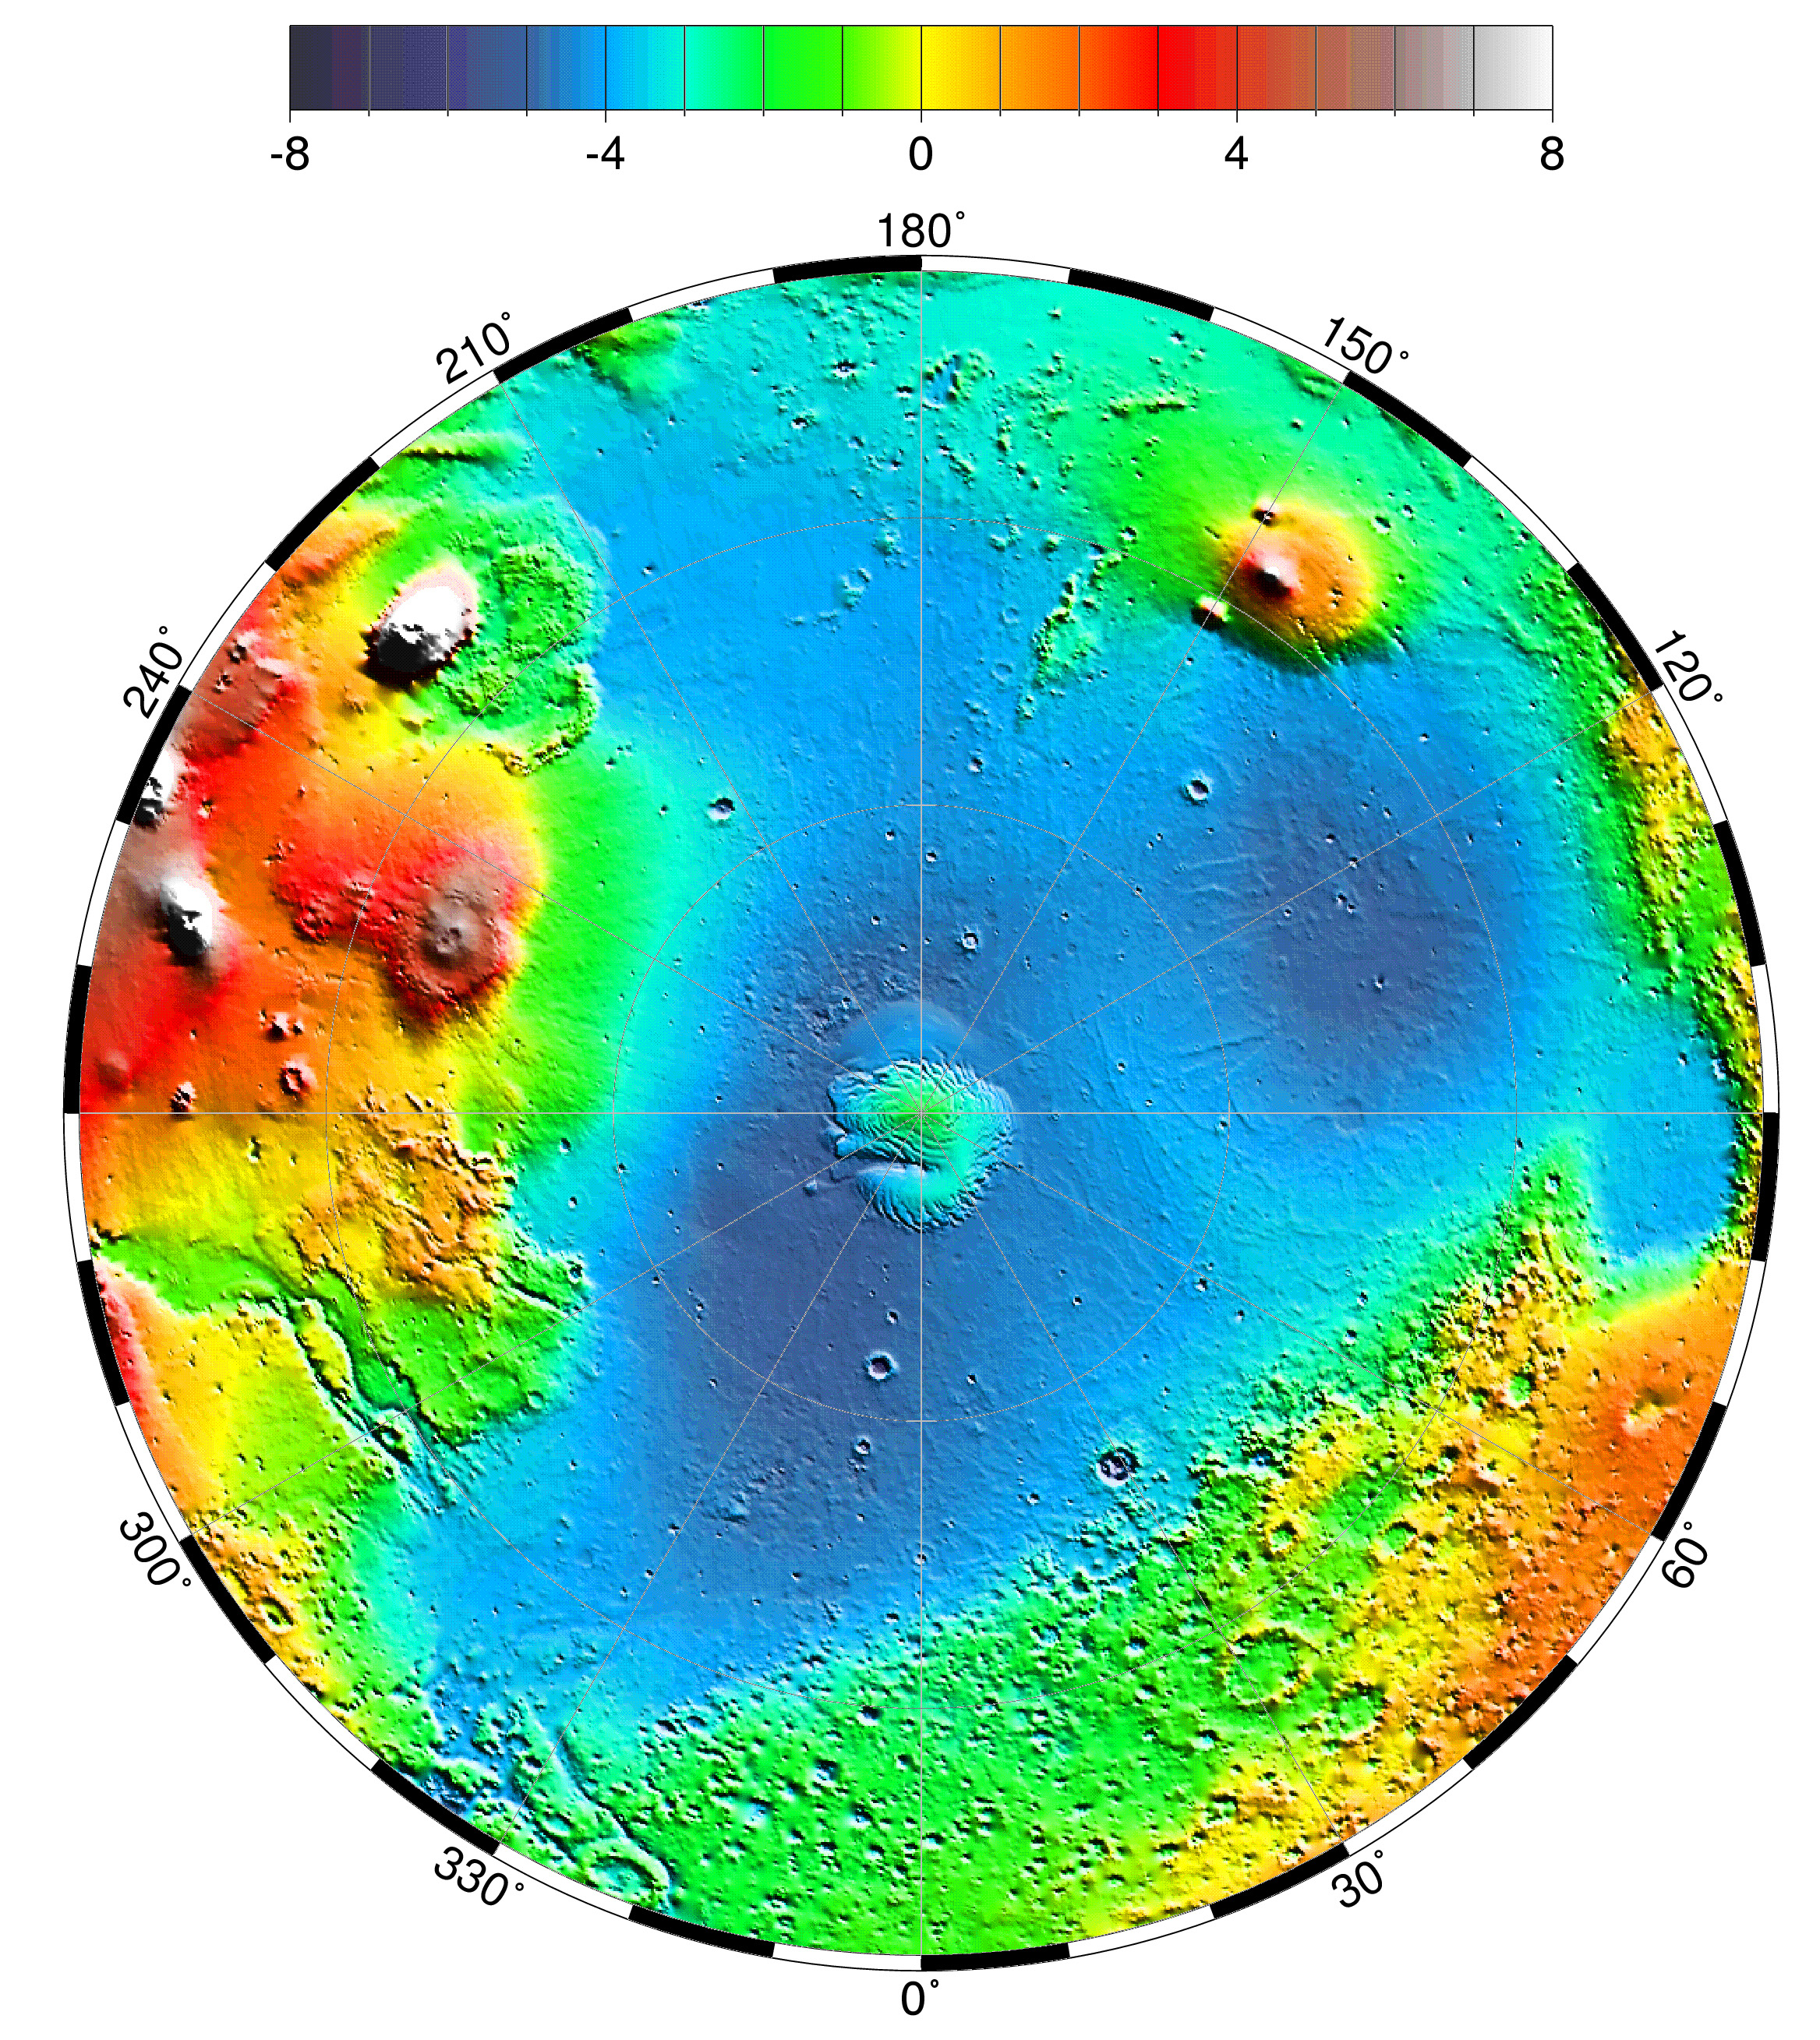

Lambert Equal-Area Projection of Pole-to-Equator

Lambert equal-area projection of pole-to-equator topography in the northern hemisphere. The Utopia Basin is the circular depression (in light blue) in the upper right.

Credit: NASA/JPL/GSFC